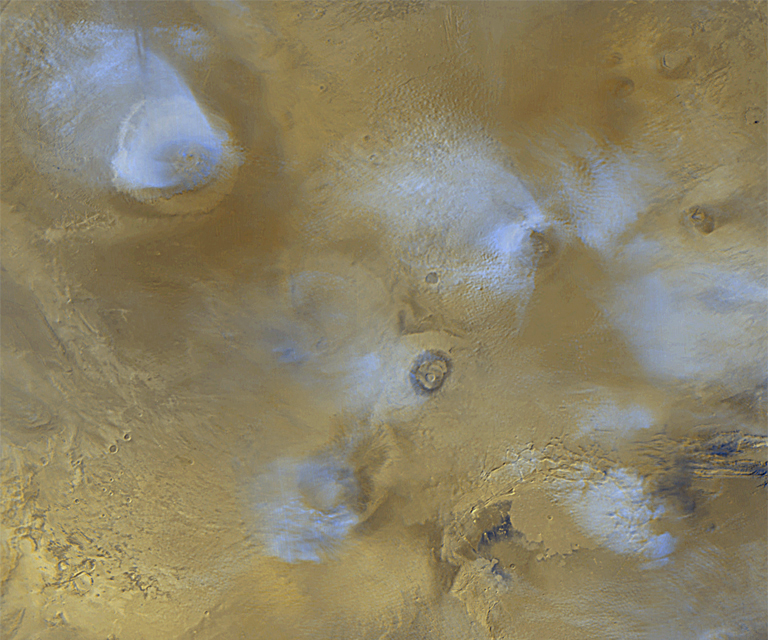

Regional View of the Tharsis Volcanoes

The volcanoes of the Tharsis region are highlighted by this color image mosaic obtained on a single martian afternoon by the Mars Orbiter Camera (MOC) onboard the Mars Global Surveyor (MGS) spacecraft. Olympus Mons dominates the upper left corner–it is one of the largest known volcanoes and is nearly 550 km (340 miles) wide. The grayscale image on the right shows the name of each volcano in the scene.

The white or bluish-white features are clouds. Clouds are common over the larger Tharsis volcanoes in mid-afternoon. The four largest volcanoes are more than 15 km (9 mi) high. Viewed from Earth by telescope before any spacecraft had visited the planet, astronomers often described a “W”-shaped white cloud over the Tharsis region. This “W” was actually the result of seeing the combined effects of bright clouds hanging over the Ascraeus, Pavonis, Arsia, and Olympus volcanoes. The clouds result when warm air containing water vapor rises up the slopes of each volcano, cools at the higher altitude, and causes the water vapor to freeze and form a cloud of ice crystals.

Pavonis Mons lies on the martian equator, north is up, and sunlight is illuminating the scene from the left. The picture is a mosaic of red and blue filter images taken on three consecutive orbits. The slightly blurred appearance of the left side of Arsia Mons results from distortion toward the edges of the images used to make the mosaic. To remove the blur, an image obtained on another day would be added to the mosaic–however, this image would not match well because the cloud patterns will have changed by the next day. Mosaics such as the one shown here are used to monitor changes in martian weather and to plan future observations.

Credit: NASA/JPL/MSSS